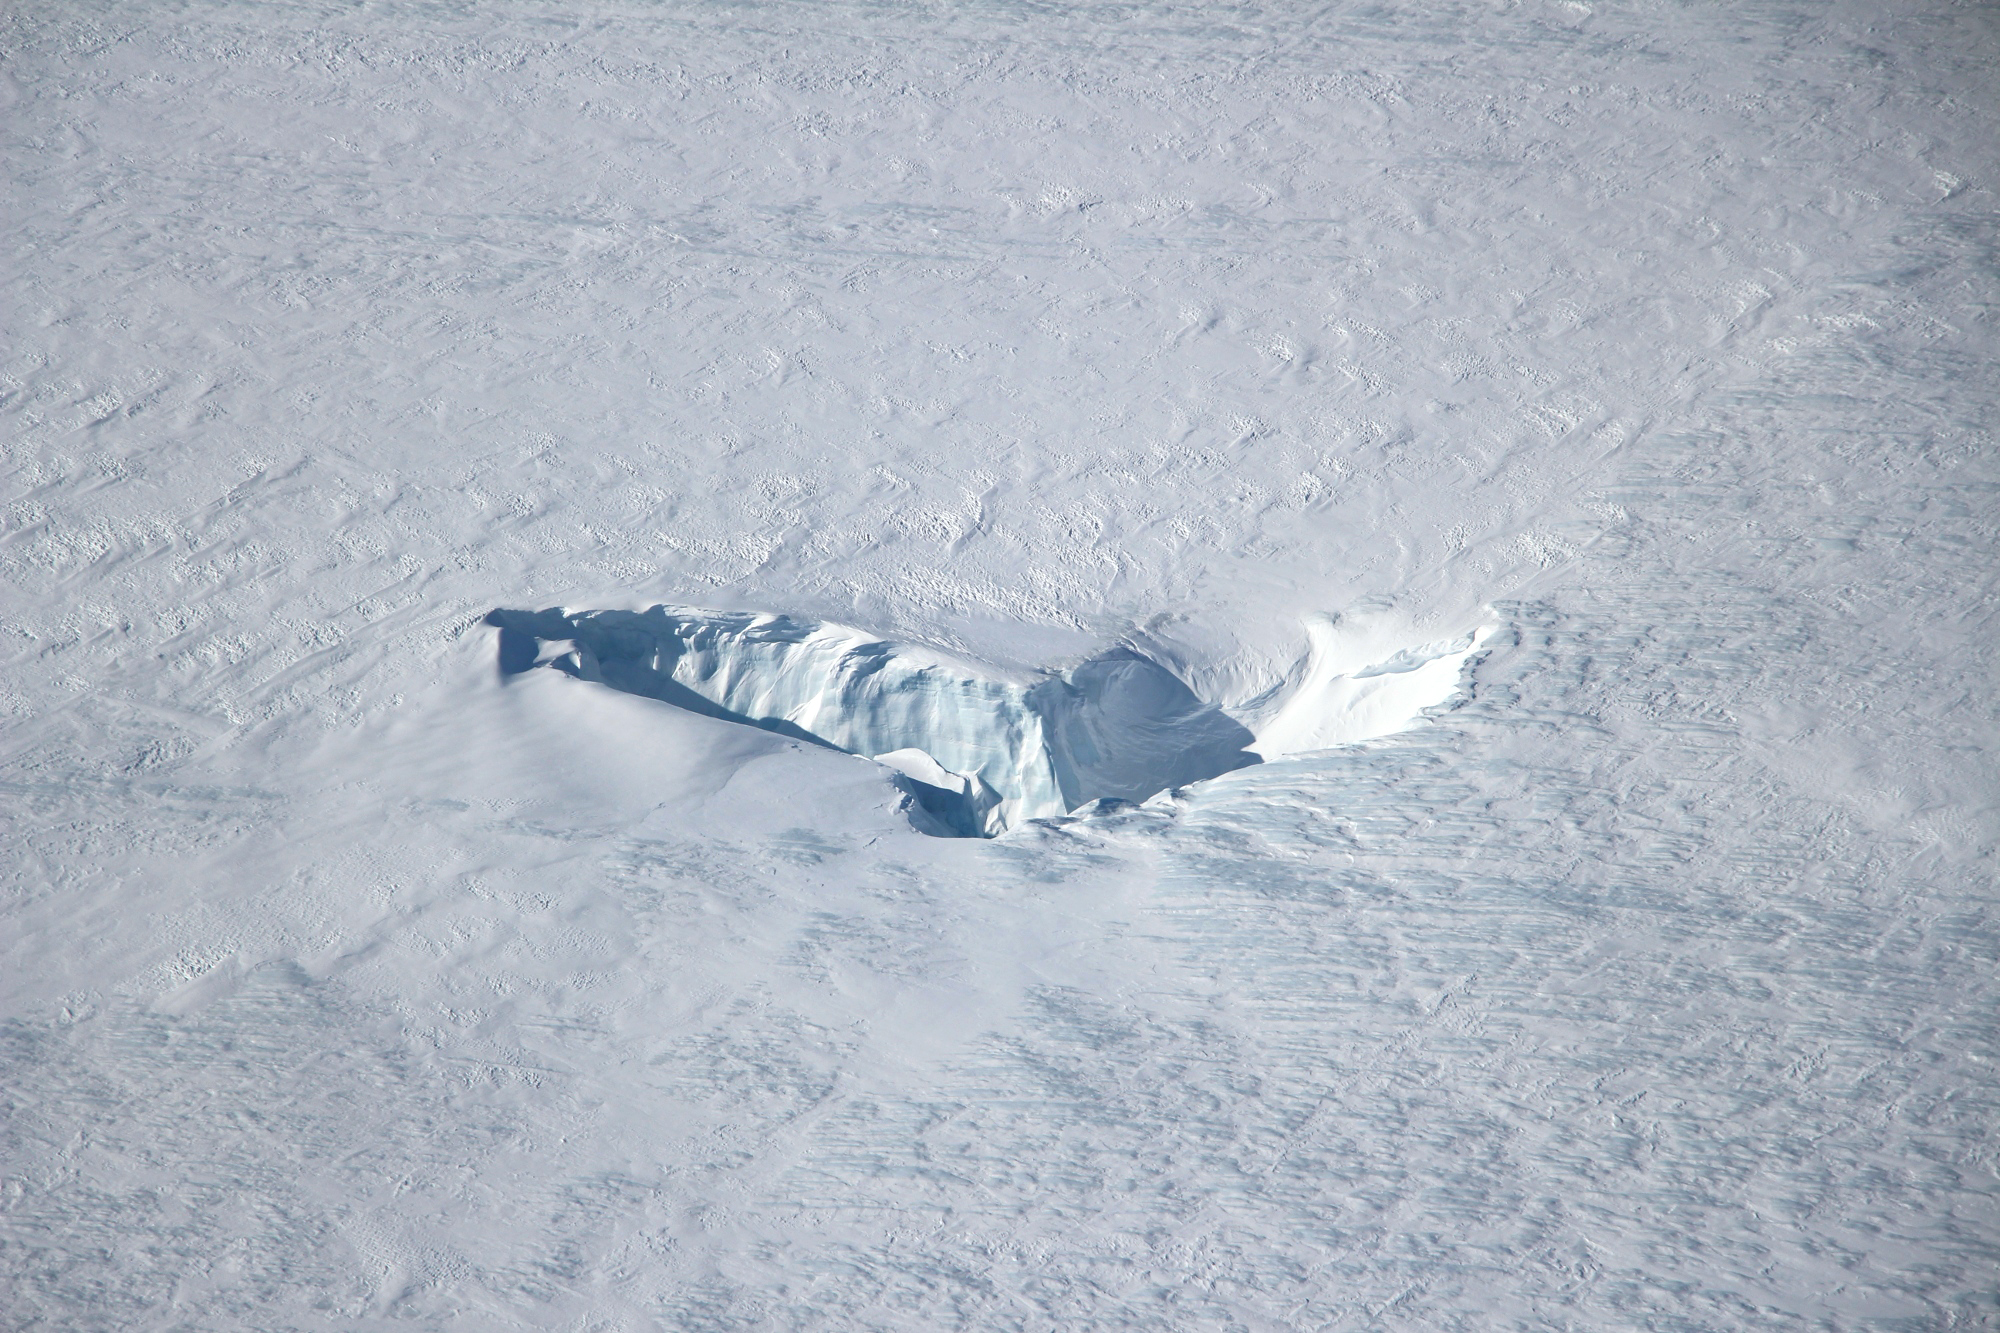

Chutes and Fissures in Greenland

Scientists and crew with NASA’s Operation IceBridge, which makes annual aerial surveys of polar ice, are wrapping up their seventh campaign over the Arctic. In spring 2015, the team began using a different research aircraft—an adapted C-130 Hercules. They also added four new high-priority targets in the rapidly changing region of northeast Greenland. Many of the flights, however, were routine. And that’s exactly the point; making measurements over the same path each year provides continuity between NASA’s Ice, Cloud, and Land Elevation Satellite (ICESat) missions—the first of which ended in 2009 and the second of which is scheduled for launch in 2017. Repeat measurements show how a landscape changes over time. One area that has been surveyed repeatedly is northern Greenland’s Ryder Glacier. This photograph, taken during the IceBridge flight on May 6, 2015, shows a large moulin—dozens of meters across—atop this glacier. Moulins are holes in the ice sheet that drain melt water from the ice sheet’s surface to the bottom or out to the sea. Scientists are working to figure out what happens to melt water once it enters a moulin.

Credit: NASA Earth Observatory